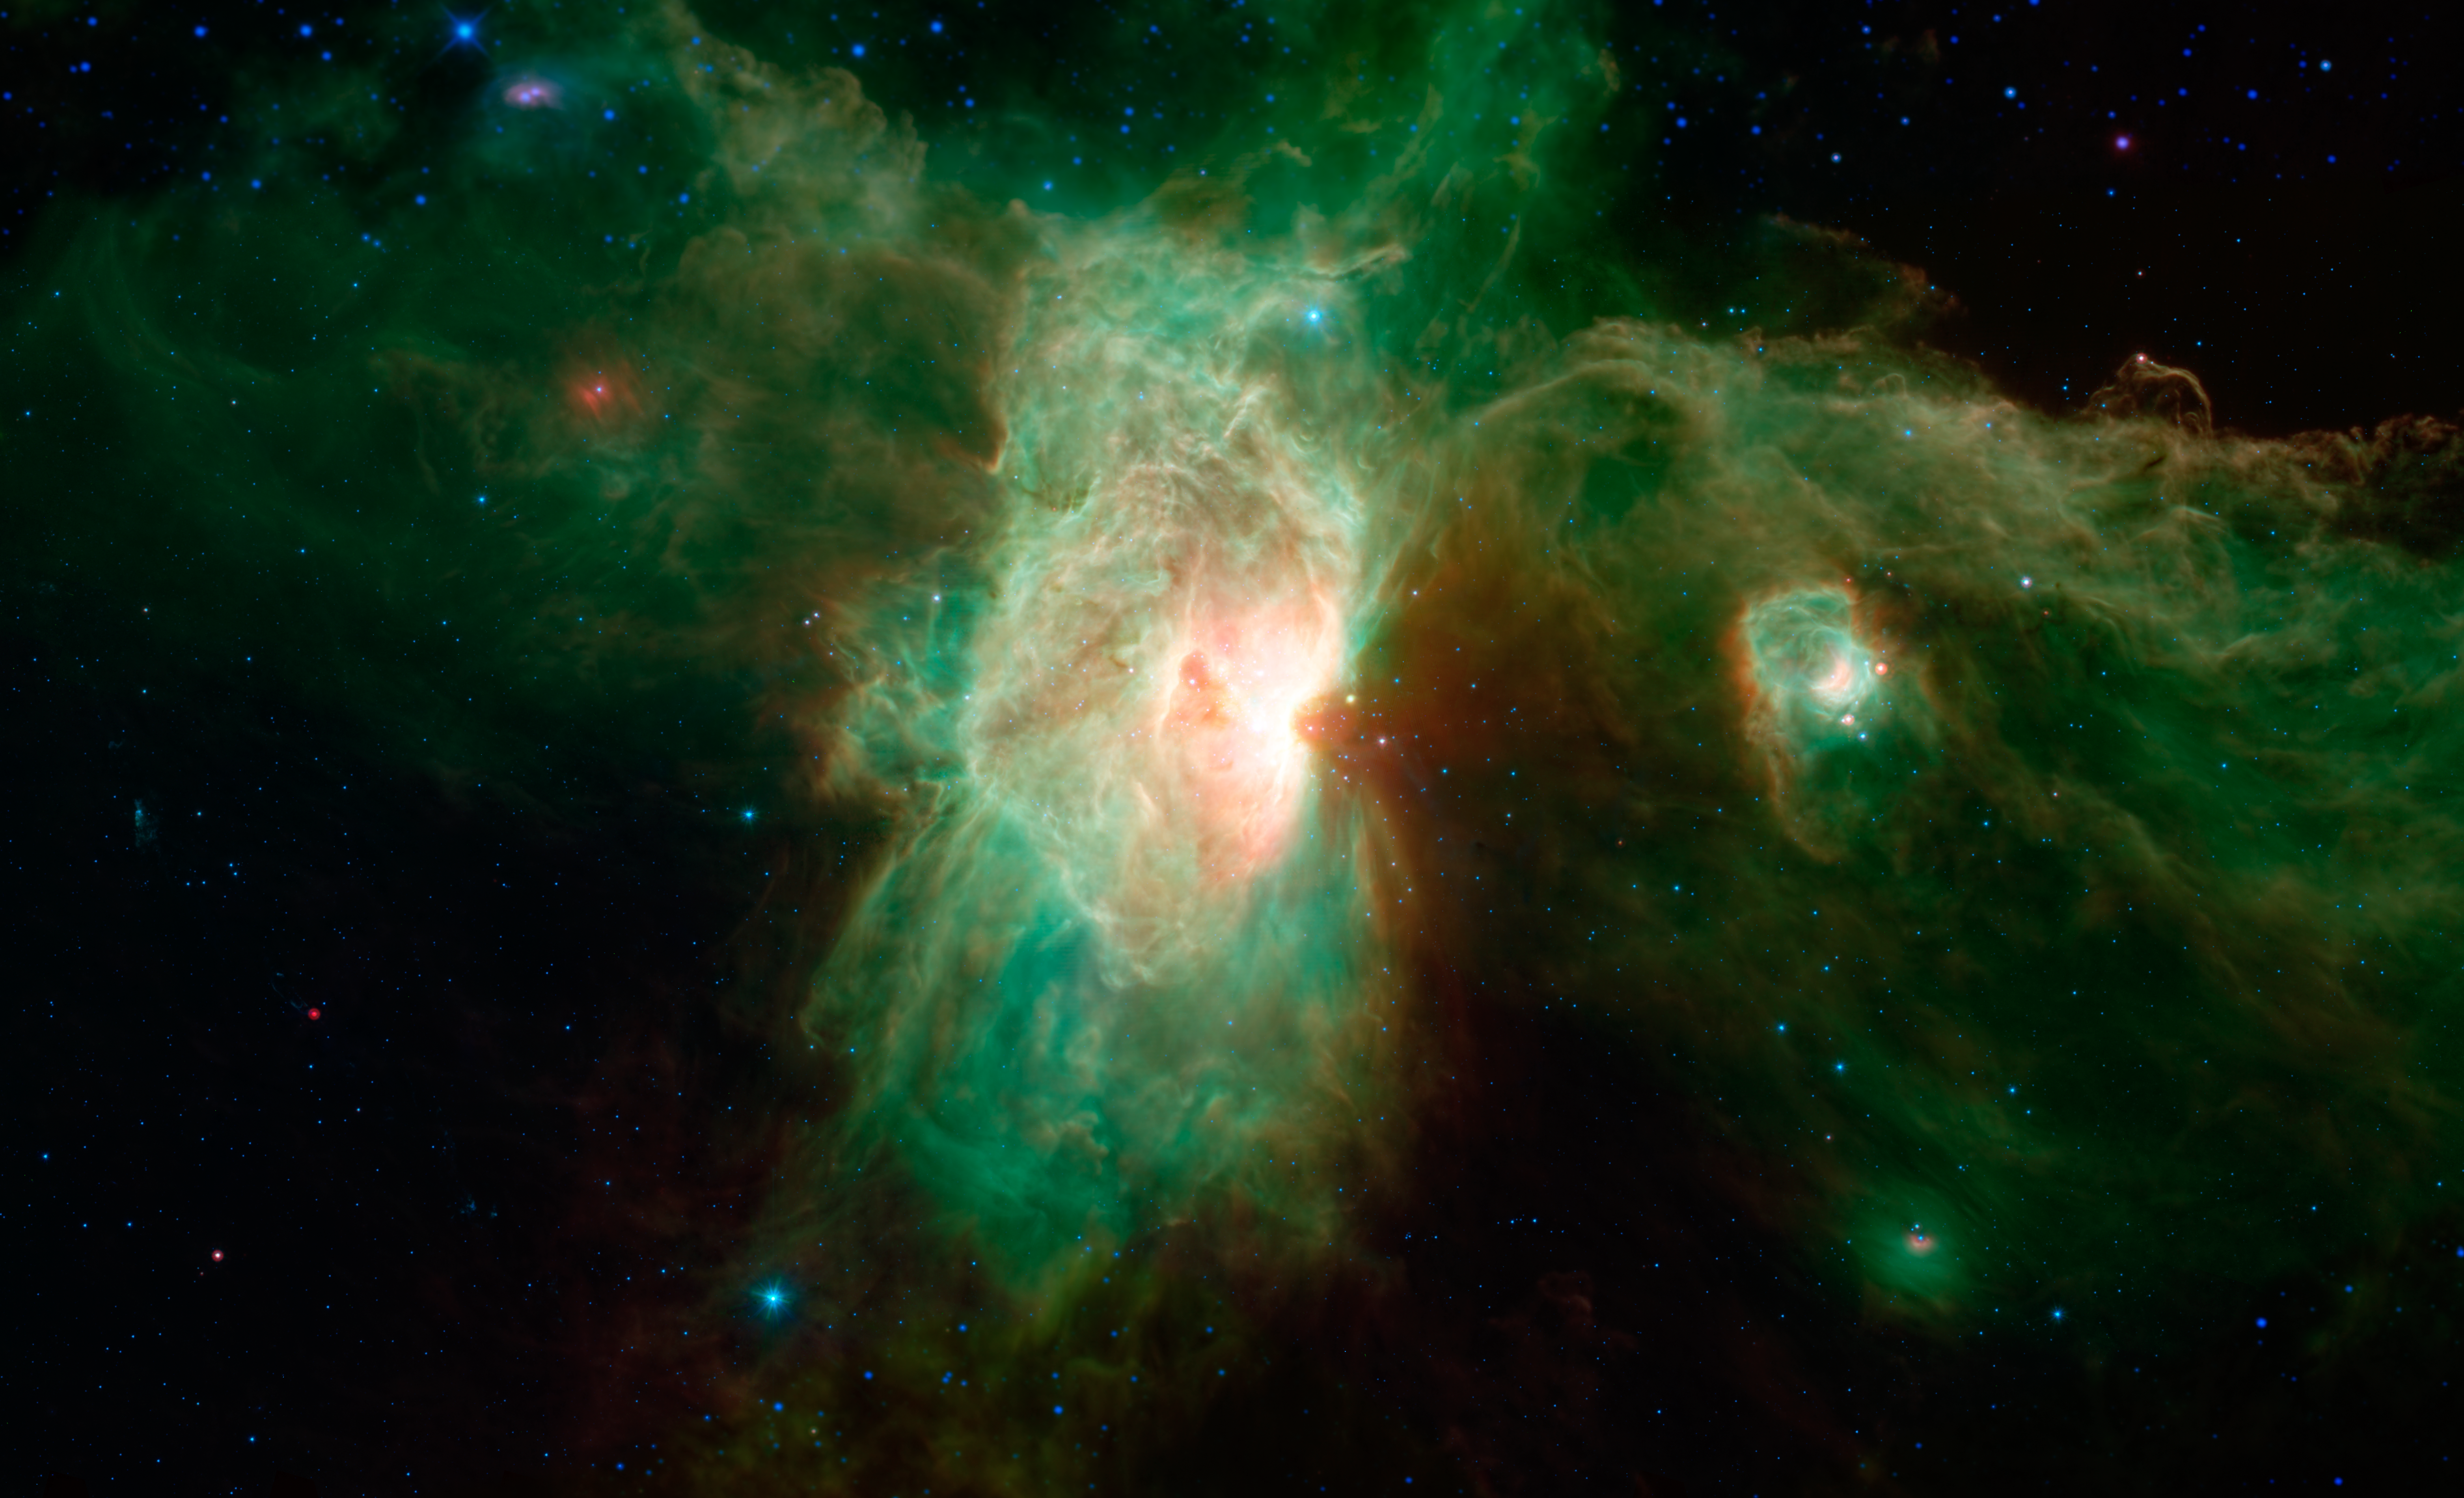

The Flame Nebula

The Horsehead is only one small feature in the Orion Molecular Cloud Complex, dominated in the center of this view by the brilliant Flame nebula (NGC 2024). The smaller, glowing cavity falling between the Flame nebula and the Horsehead is called NGC 2023. These regions are about 1,200 light-years away.

The two carved-out cavities of the Flame nebula and NGC 2023 were created by the destructive glare of recently formed massive stars within their confines. They can be seen tracing a spine of glowing dust that runs through the image.

The Flame nebula sits adjacent to the star Alnitak, the easternmost star in Orions belt, seen here as the bright blue dot near the top of the nebula.

In this infrared image from Spitzer, blue represents light emitted at a wavelength of 3.6-microns, and cyan (blue-green) represents 4.5-microns, both of which come mainly from hot stars. Green represents 8-micron light and red represents 24-micron light. Relatively cooler objects, such as the dust of the nebulae, appear green and red. Some regions along the top and bottom of the image extending beyond Spitzer's observations were filled in using data from NASA's Wide-field Infrared Survey Explorer, or WISE, which covered similar wavelengths across the whole sky.

Credit: NASA/JPL-Caltech